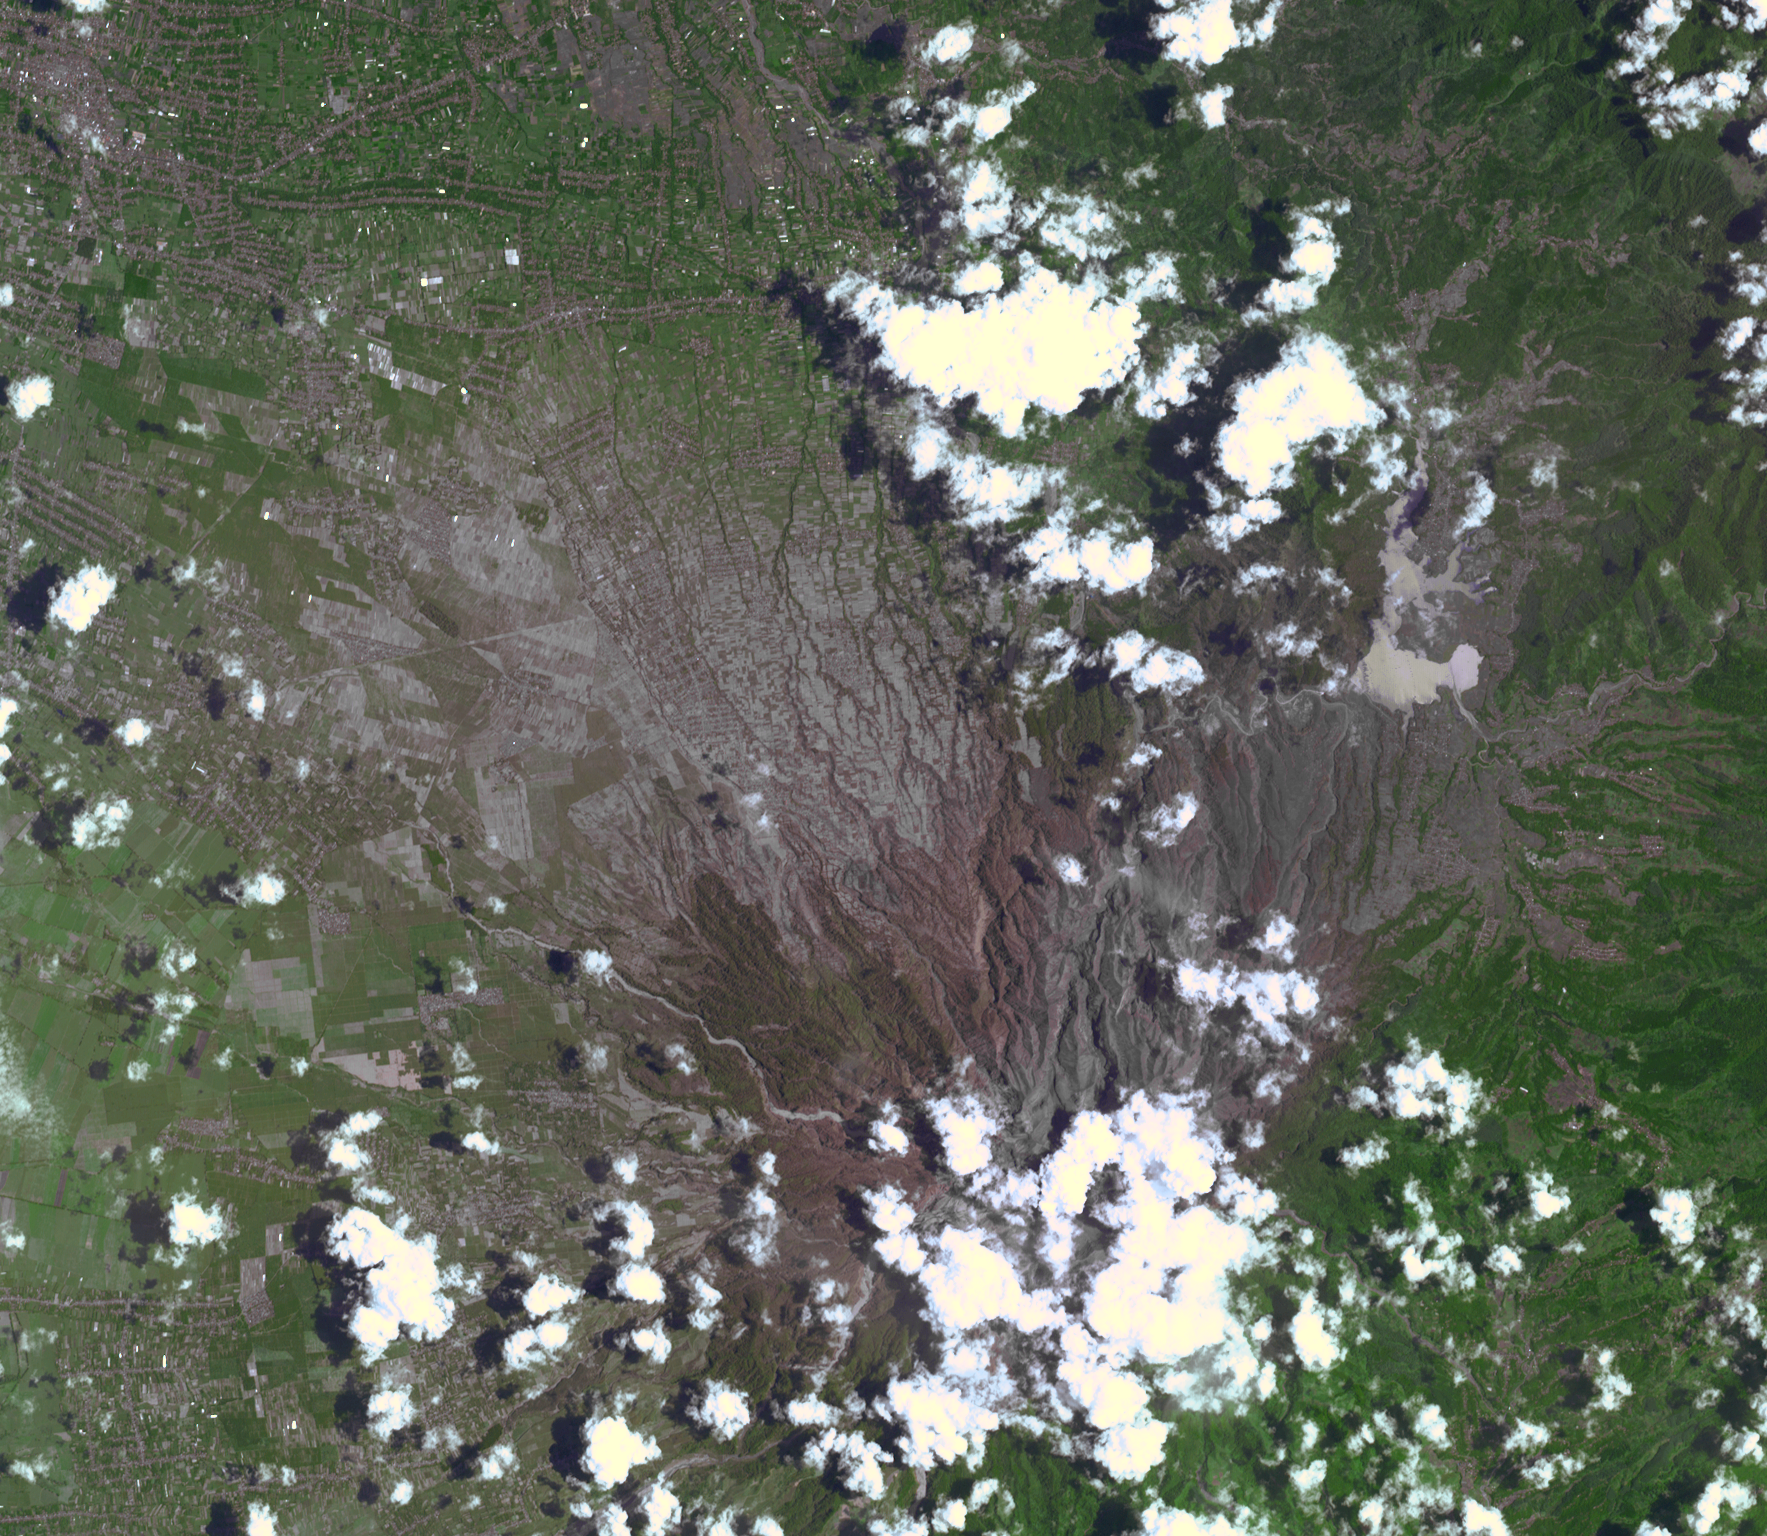

Ashy Aftermath of Indonesian Volcano Eruption seen by NASA Spacecraft

The Feb. 13, 2014, violent eruption of Kelud stratovolcano in Java, Indonesia sent volcanic ash covering an area of 70,000 square miles (181,300 square kilometers), and prompted the evacuation of tens of thousands of people. Earlier 20th century eruptions killed thousands of people, mainly as the result of hot mudflows (“lahars”). This image from the Advanced Spaceborne Thermal Emission and Reflection Radiometer (ASTER) instrument on NASA’s Terra spacecraft was acquired on Feb. 20, after the eruption had greatly diminished. Ash-covered areas are seen on the north slopes of the volcano (the summit is hidden underneath clouds); ash-choked rivers flow down the west and southwest flanks of the volcano. ASTER’s thermal infrared channels show continued activity at the summit. The image covers an area of 14.2 by 16.1 miles (23 by 26 kilometers), and is located at 7.9 degrees south, 112.3 degrees east.

With its 14 spectral bands from the visible to the thermal infrared wavelength region and its high spatial resolution of 15 to 90 meters (about 50 to 300 feet), ASTER images Earth to map and monitor the changing surface of our planet. ASTER is one of five Earth-observing instruments launched Dec. 18, 1999, on Terra. The instrument was built by Japan’s Ministry of Economy, Trade and Industry. A joint U.S./Japan science team is responsible for validation and calibration of the instrument and data products.

The broad spectral coverage and high spectral resolution of ASTER provides scientists in numerous disciplines with critical information for surface mapping and monitoring of dynamic conditions and temporal change. Example applications are: monitoring glacial advances and retreats; monitoring potentially active volcanoes; identifying crop stress; determining cloud morphology and physical properties; wetlands evaluation; thermal pollution monitoring; coral reef degradation; surface temperature mapping of soils and geology; and measuring surface heat balance.

The U.S. science team is located at NASA’s Jet Propulsion Laboratory, Pasadena, Calif. The Terra mission is part of NASA’s Science Mission Directorate, Washington, D.C.

Credit: NASA/GSFC/METI/ERSDAC/JAROS, and U.S./Japan ASTER Science Team